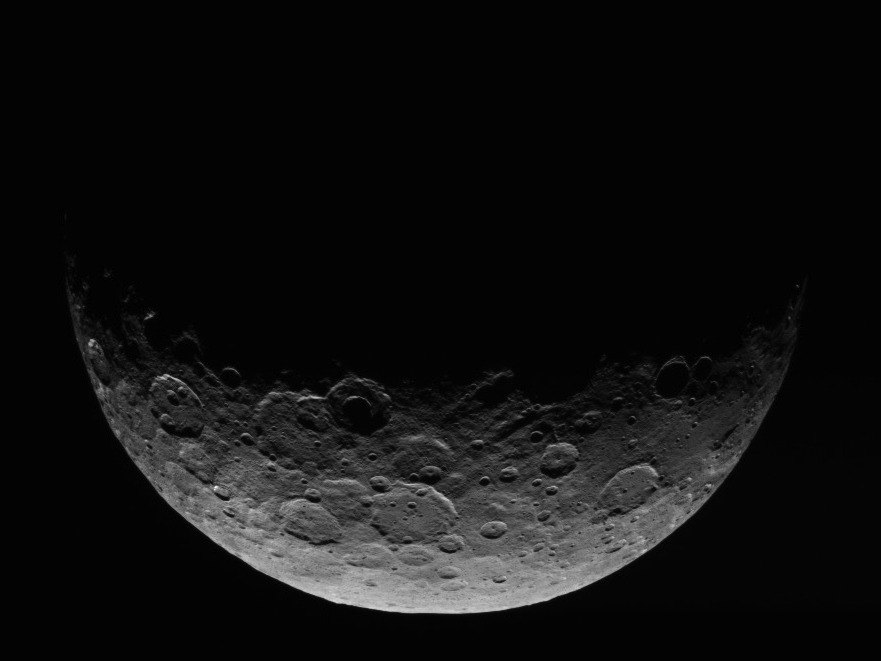

Dawn RC3 Image 2

This image of Ceres is part of a sequence taken by NASA’s Dawn spacecraft April 24 to 26, 2015, from a distance of 8,400 miles (13,600 kilometers).

This shows the same view as PIA19320.

Dawn’s mission is managed by JPL for NASA’s Science Mission Directorate in Washington. Dawn is a project of the directorate’s Discovery Program, managed by NASA’s Marshall Space Flight Center in Huntsville, Alabama. UCLA is responsible for overall Dawn mission science. Orbital ATK, Inc., in Dulles, Virginia, designed and built the spacecraft. The German Aerospace Center, the Max Planck Institute for Solar System Research, the Italian Space Agency and the Italian National Astrophysical Institute are international partners on the mission team.

Credit: NASA/JPL-Caltech/UCLA/MPS/DLR/IDA